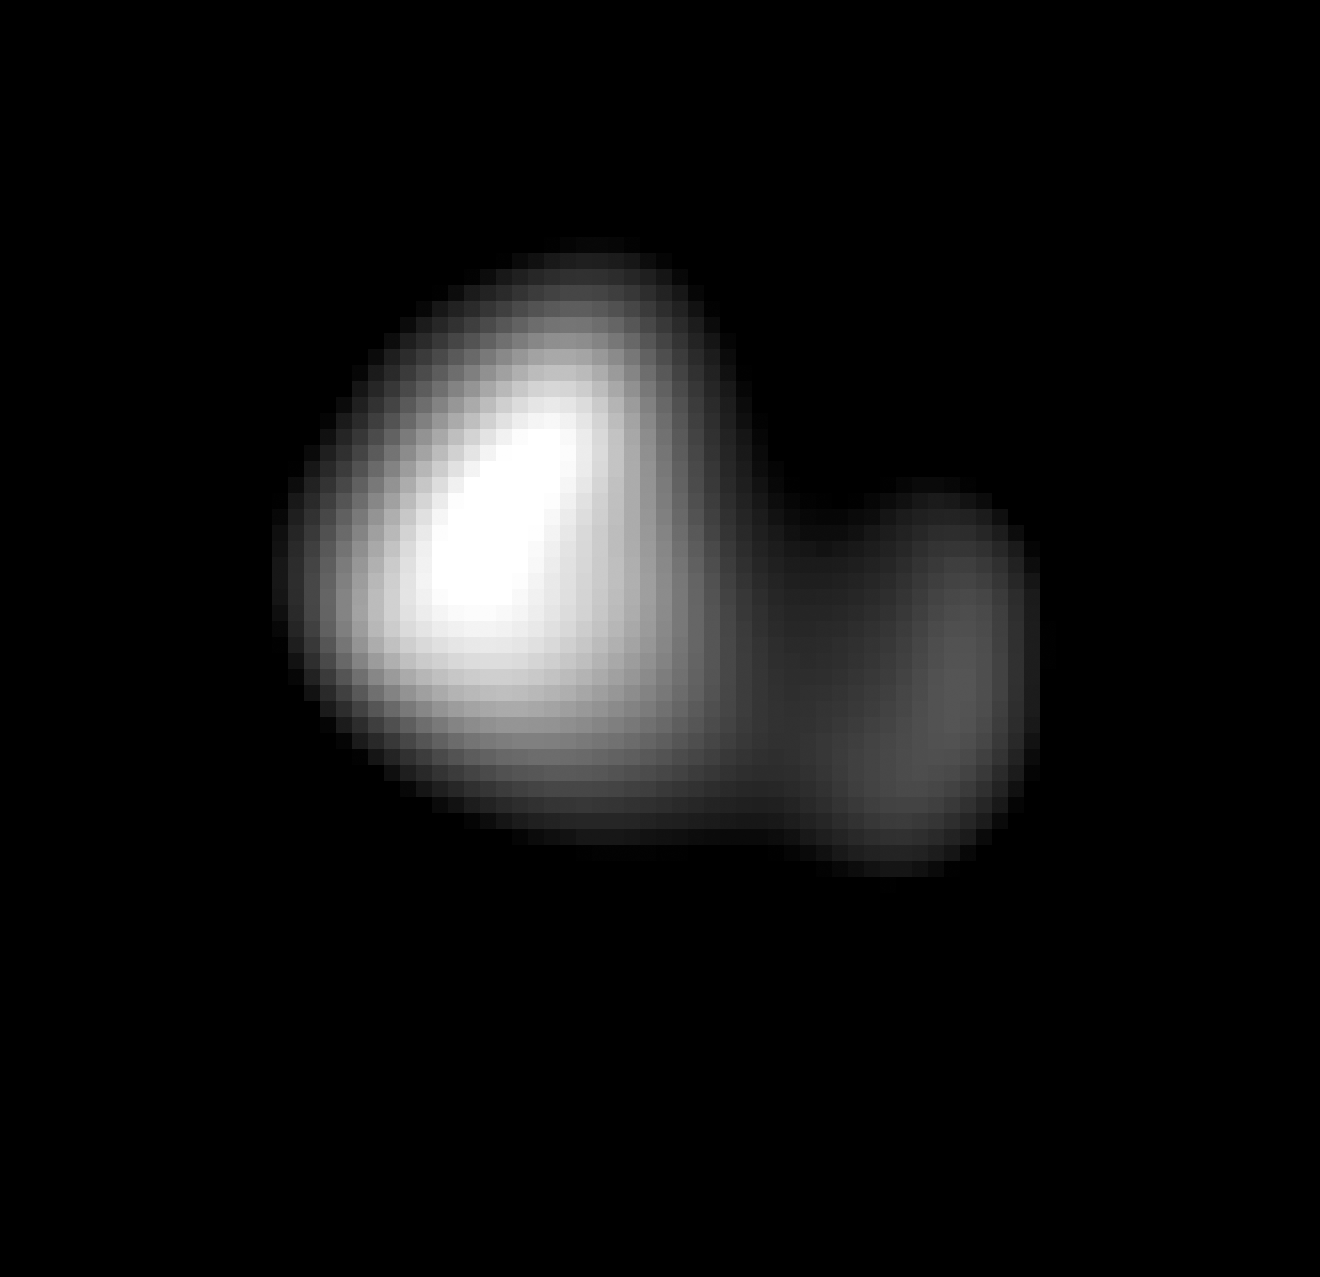

Kerberos Revealed

This image of Kerberos was created by combining four individual Long Range Reconnaissance Imager (LORRI) pictures taken on July 14, 2015, approximately seven hours before New Horizons’ closest approach to Pluto, at a range of 245,600 miles (396,100 km) from Kerberos. The image was deconvolved to recover the highest possible spatial resolution and oversampled by a factor of eight to reduce pixilation effects. Kerberos appears to have a double-lobed shape, approximately 7.4 miles (12 kilometers) across in its long dimension and 2.8 miles (4.5 kilometers) in its shortest dimension.

The Johns Hopkins University Applied Physics Laboratory in Laurel, Maryland, designed, built, and operates the New Horizons spacecraft, and manages the mission for NASA’s Science Mission Directorate. The Southwest Research Institute, based in San Antonio, leads the science team, payload operations and encounter science planning. New Horizons is part of the New Frontiers Program managed by NASA’s Marshall Space Flight Center in Huntsville, Alabama.

Credit: NASA/Johns Hopkins University Applied Physics Laboratory/Southwest Research Institute